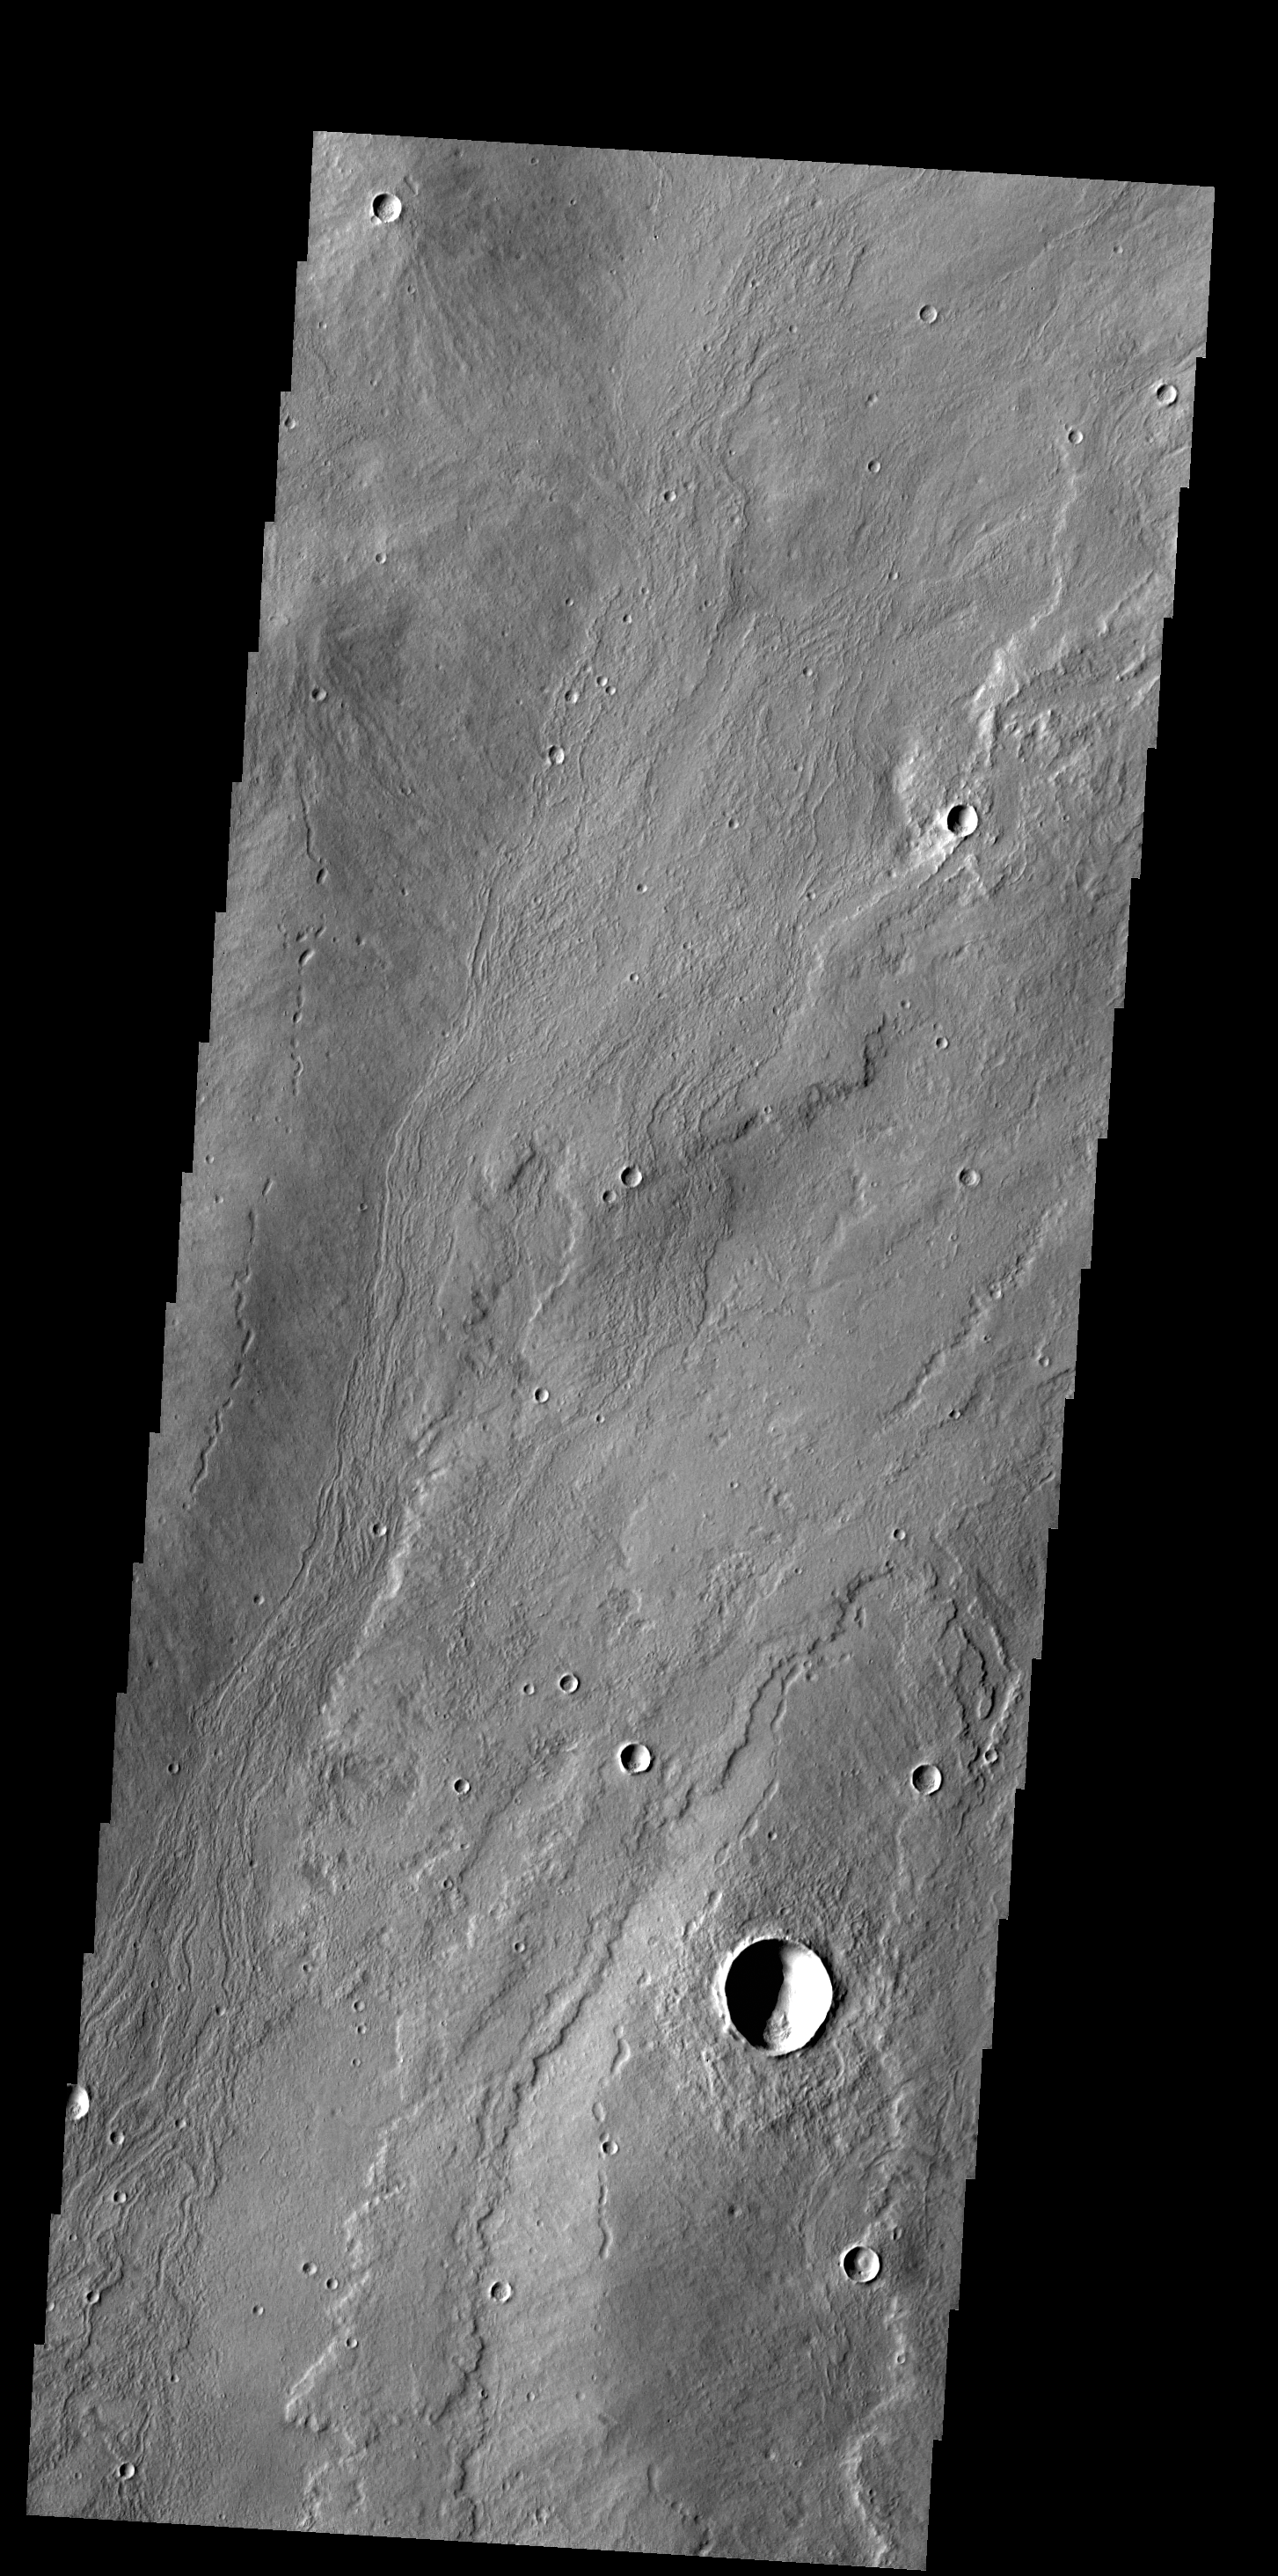

Alba Mons Flows

The flows in this VIS image originated at Alba Mons.

Credit: NASA/JPL-Caltech/ASU